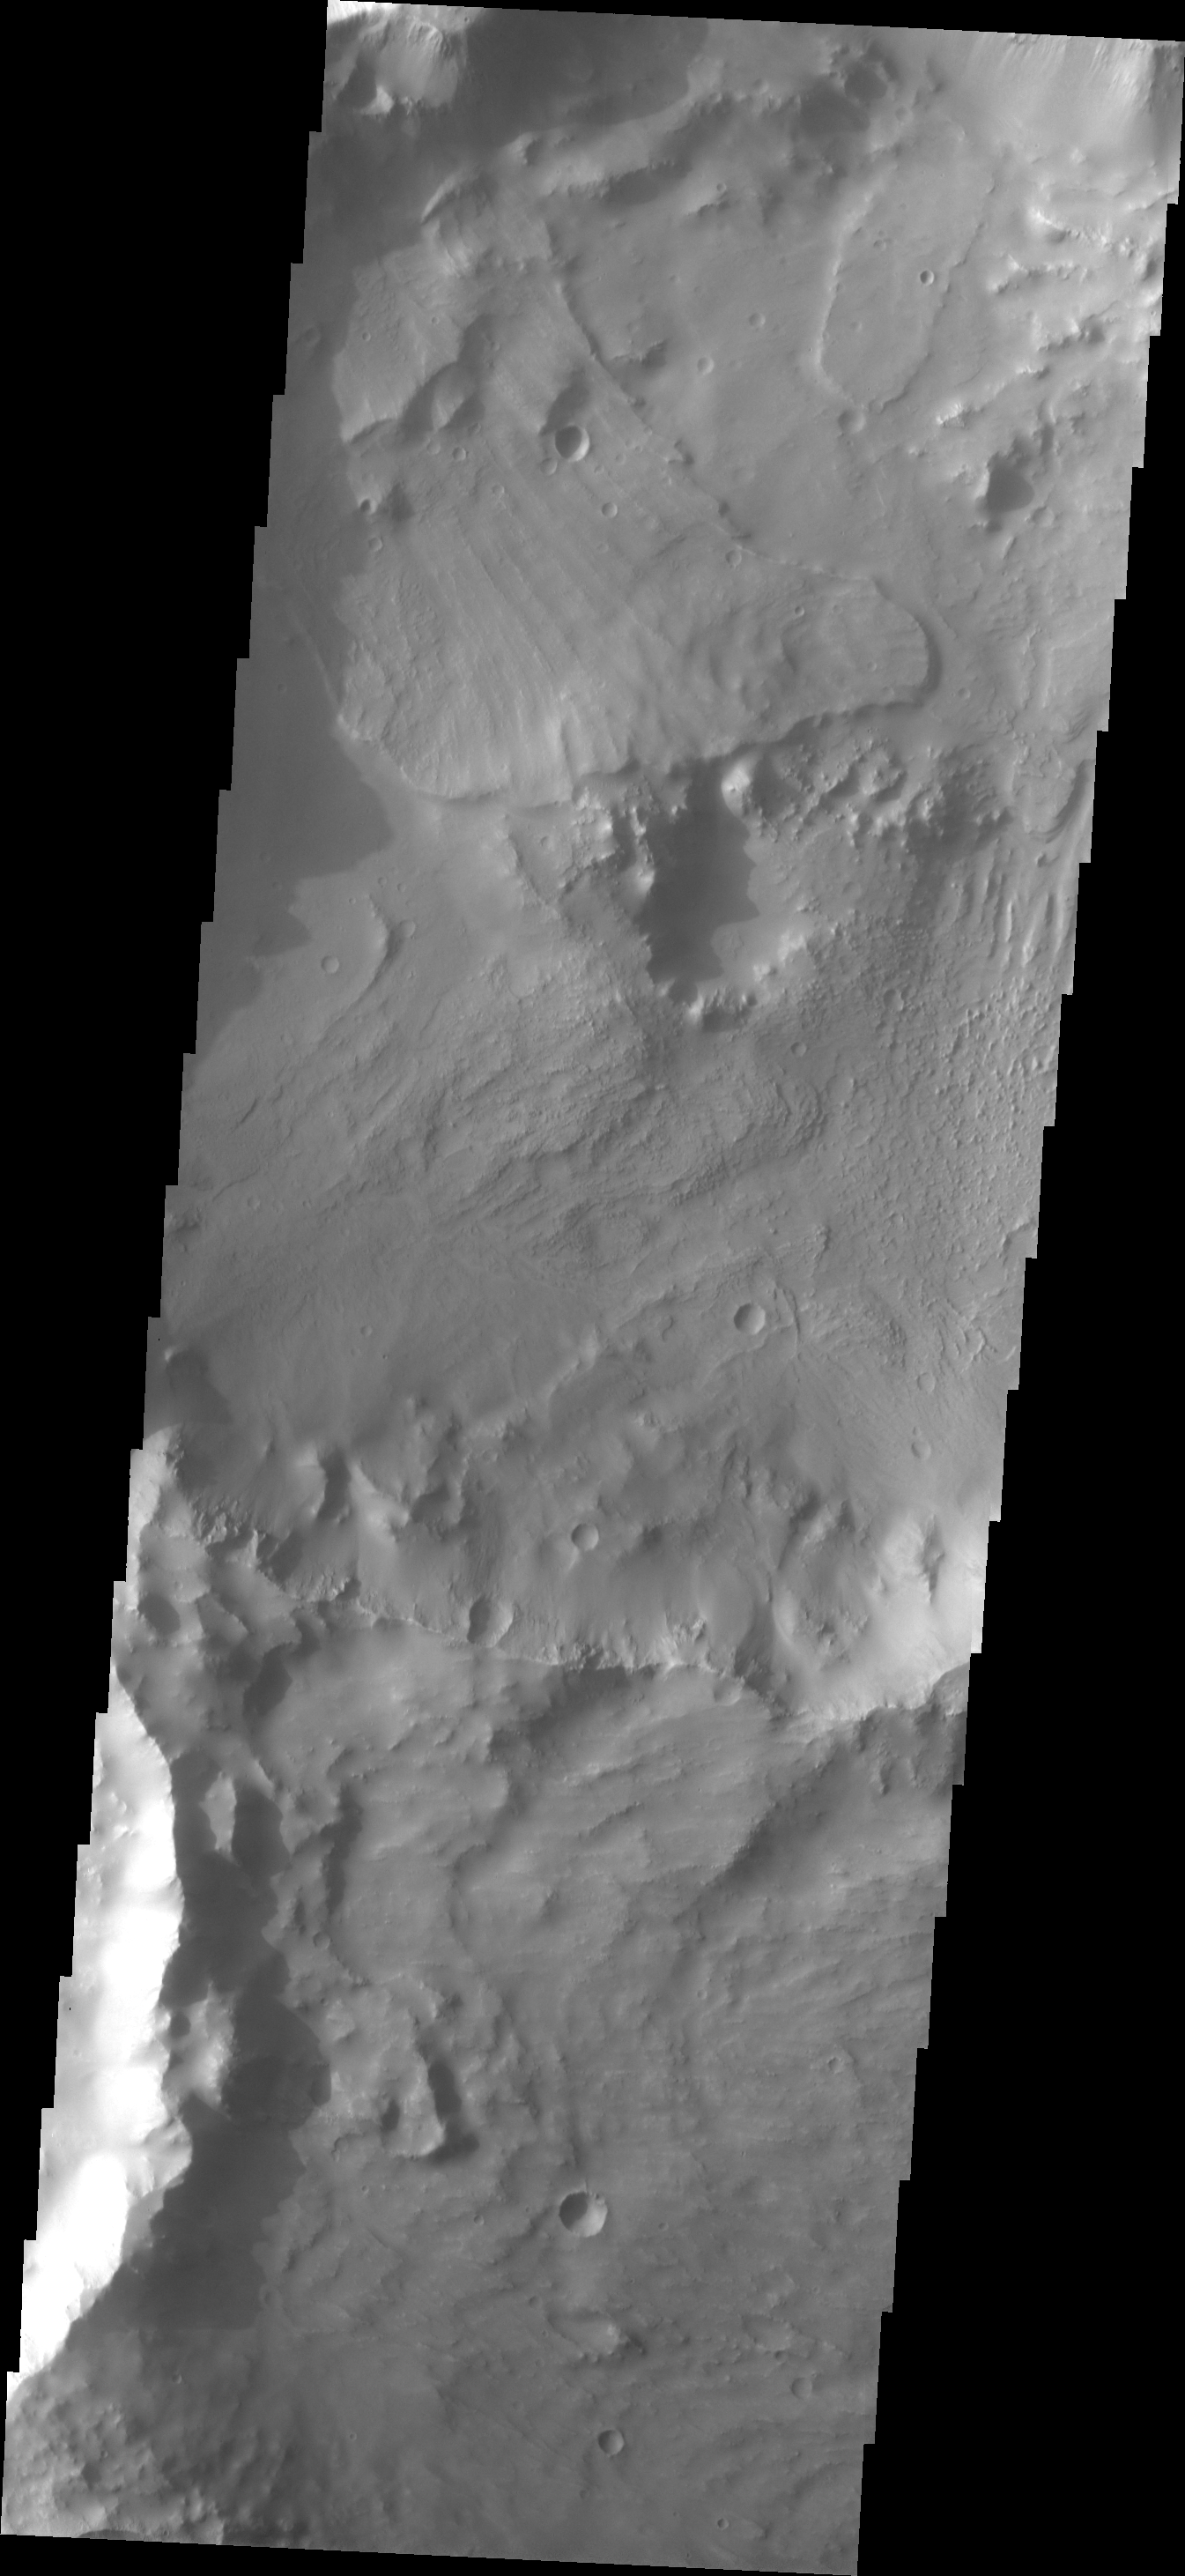

Landslides

Multiple landslides are visible in this image of a crater in Tyrrhena Terra. The landslides might be related to the multiple impact events which formed this complex of craters.

Image information: VIS instrument. Latitude -5.8N, Longitude 78.7E. 18 meter/pixel resolution.

Please see the THEMIS Data Citation Note for details on crediting THEMIS images.

Note: this THEMIS visual image has not been radiometrically nor geometrically calibrated for this preliminary release. An empirical correction has been performed to remove instrumental effects. A linear shift has been applied in the cross-track and down-track direction to approximate spacecraft and planetary motion. Fully calibrated and geometrically projected images will be released through the Planetary Data System in accordance with Project policies at a later time.

NASA’s Jet Propulsion Laboratory manages the 2001 Mars Odyssey mission for NASA’s Office of Space Science, Washington, D.C. The Thermal Emission Imaging System (THEMIS) was developed by Arizona State University, Tempe, in collaboration with Raytheon Santa Barbara Remote Sensing. The THEMIS investigation is led by Dr. Philip Christensen at Arizona State University. Lockheed Martin Astronautics, Denver, is the prime contractor for the Odyssey project, and developed and built the orbiter. Mission operations are conducted jointly from Lockheed Martin and from JPL, a division of the California Institute of Technology in Pasadena.

Credit: NASA/JPL/ASU